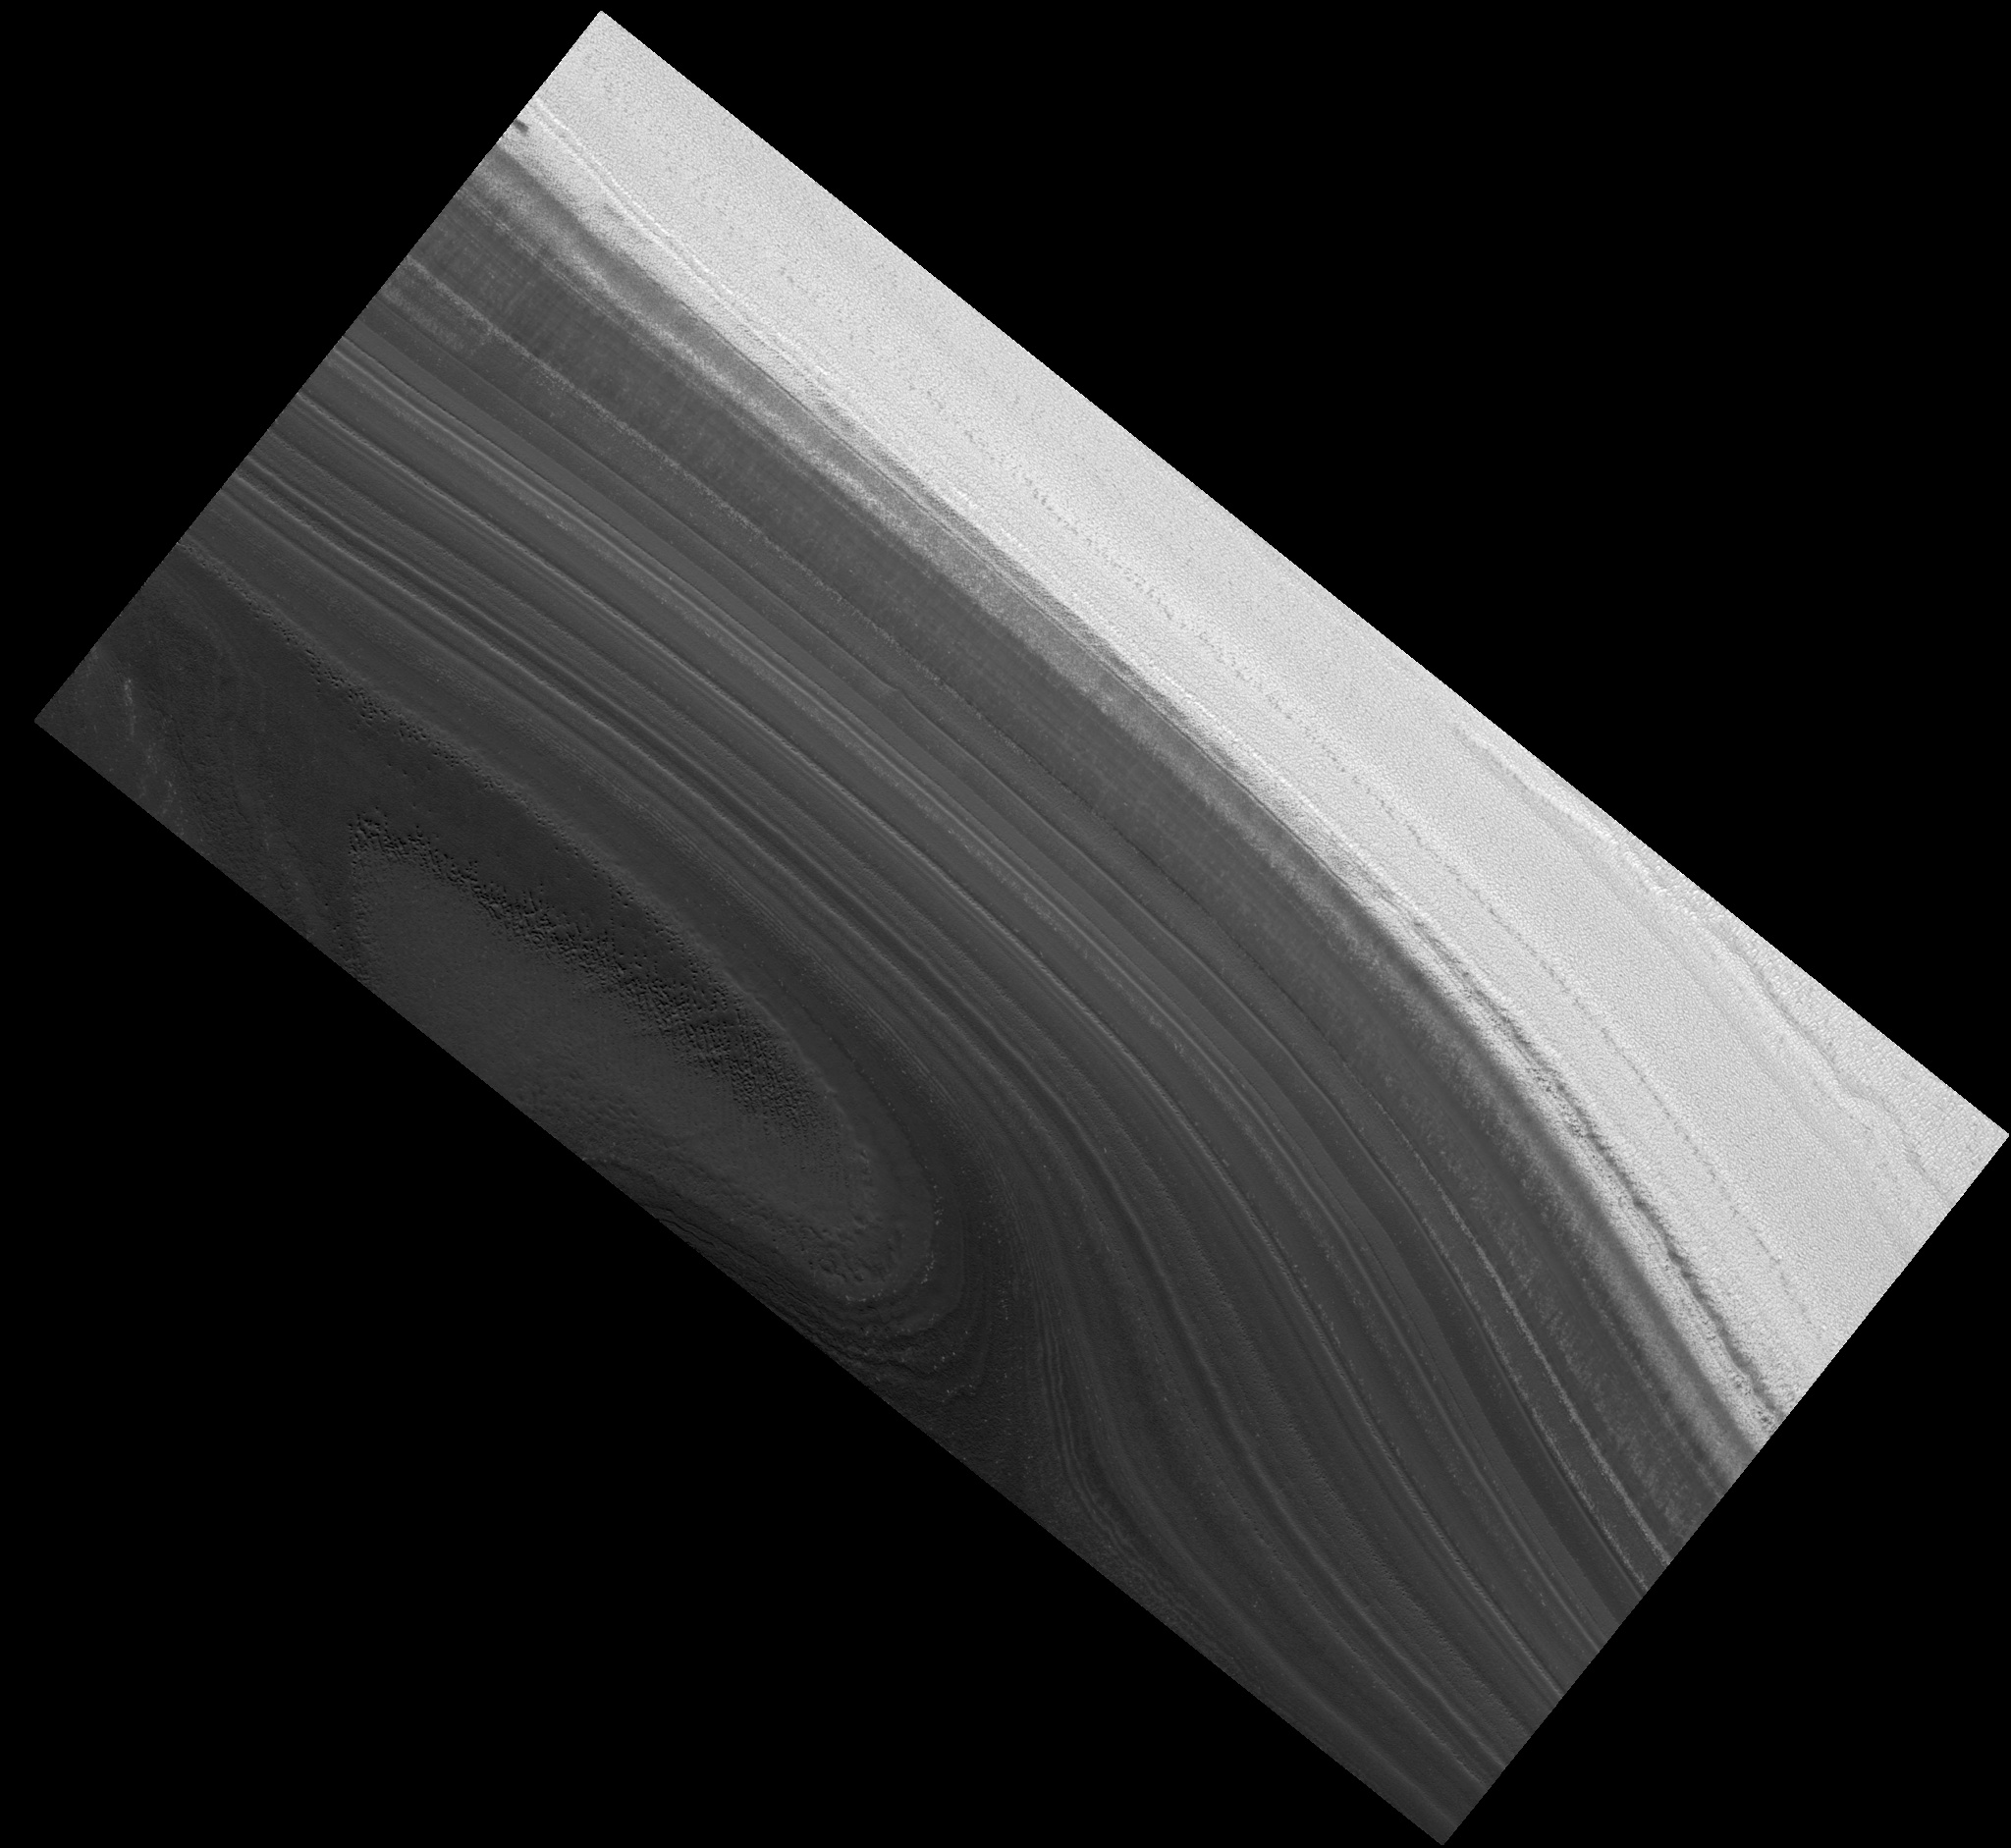

Layering in North Polar Layered Deposits

Image PSP_001390_2660 was taken by the High Resolution Imaging Science Experiment (HiRISE) camera onboard the Mars Reconnaissance Orbiter spacecraft on November 12, 2006. The complete image is centered at 86.2 degrees latitude, 232.4 degrees East longitude. The range to the target site was 317.0 km (198.1 miles). At this distance the image scale is 31.7 cm/pixel (with 1 x 1 binning) so objects ~95 cm across are resolved. The image shown here has been map-projected to 25 cm/pixel. The image was taken at a local Mars time of 12:06 PM and the scene is illuminated from the west with a solar incidence angle of 69 degrees, thus the sun was about 21 degrees above the horizon. At a solar longitude of 134.4 degrees, the season on Mars is Northern Summer.

NASA’s Jet Propulsion Laboratory, a division of the California Institute of Technology in Pasadena, manages the Mars Reconnaissance Orbiter for NASA’s Science Mission Directorate, Washington. Lockheed Martin Space Systems, Denver, is the prime contractor for the project and built the spacecraft. The High Resolution Imaging Science Experiment is operated by the University of Arizona, Tucson, and the instrument was built by Ball Aerospace and Technology Corp., Boulder, Colo.

Credit: NASA/JPL/Univ. of Arizona